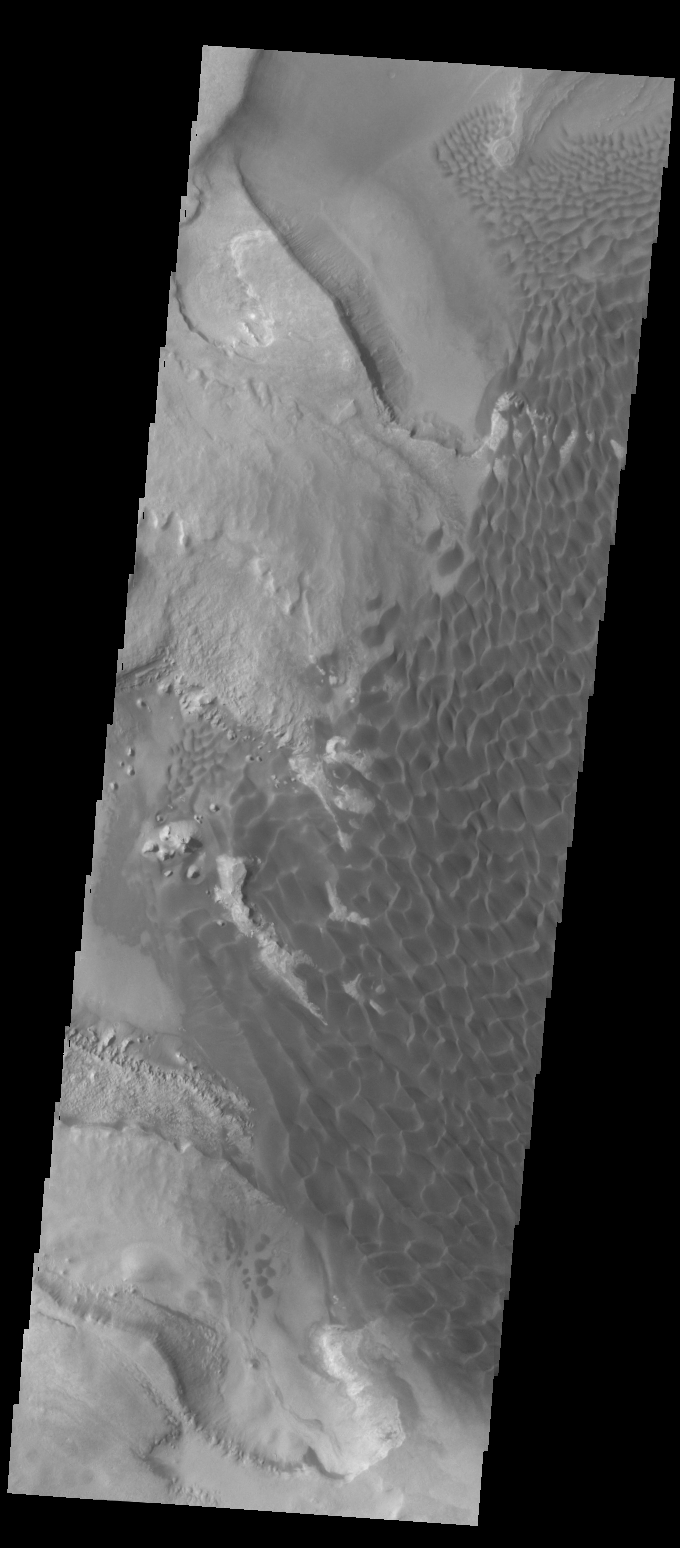

Rabe Crater Dunes

Today’s VIS image was collected at the same time as yesterday’s IR image. In the visible wavelengths, the dunes are darker than their surroundings. Compare to yesterday’s IR image, where the dunes are bright because of their warmer temperature.

Credit: NASA/JPL-Caltech/ASU